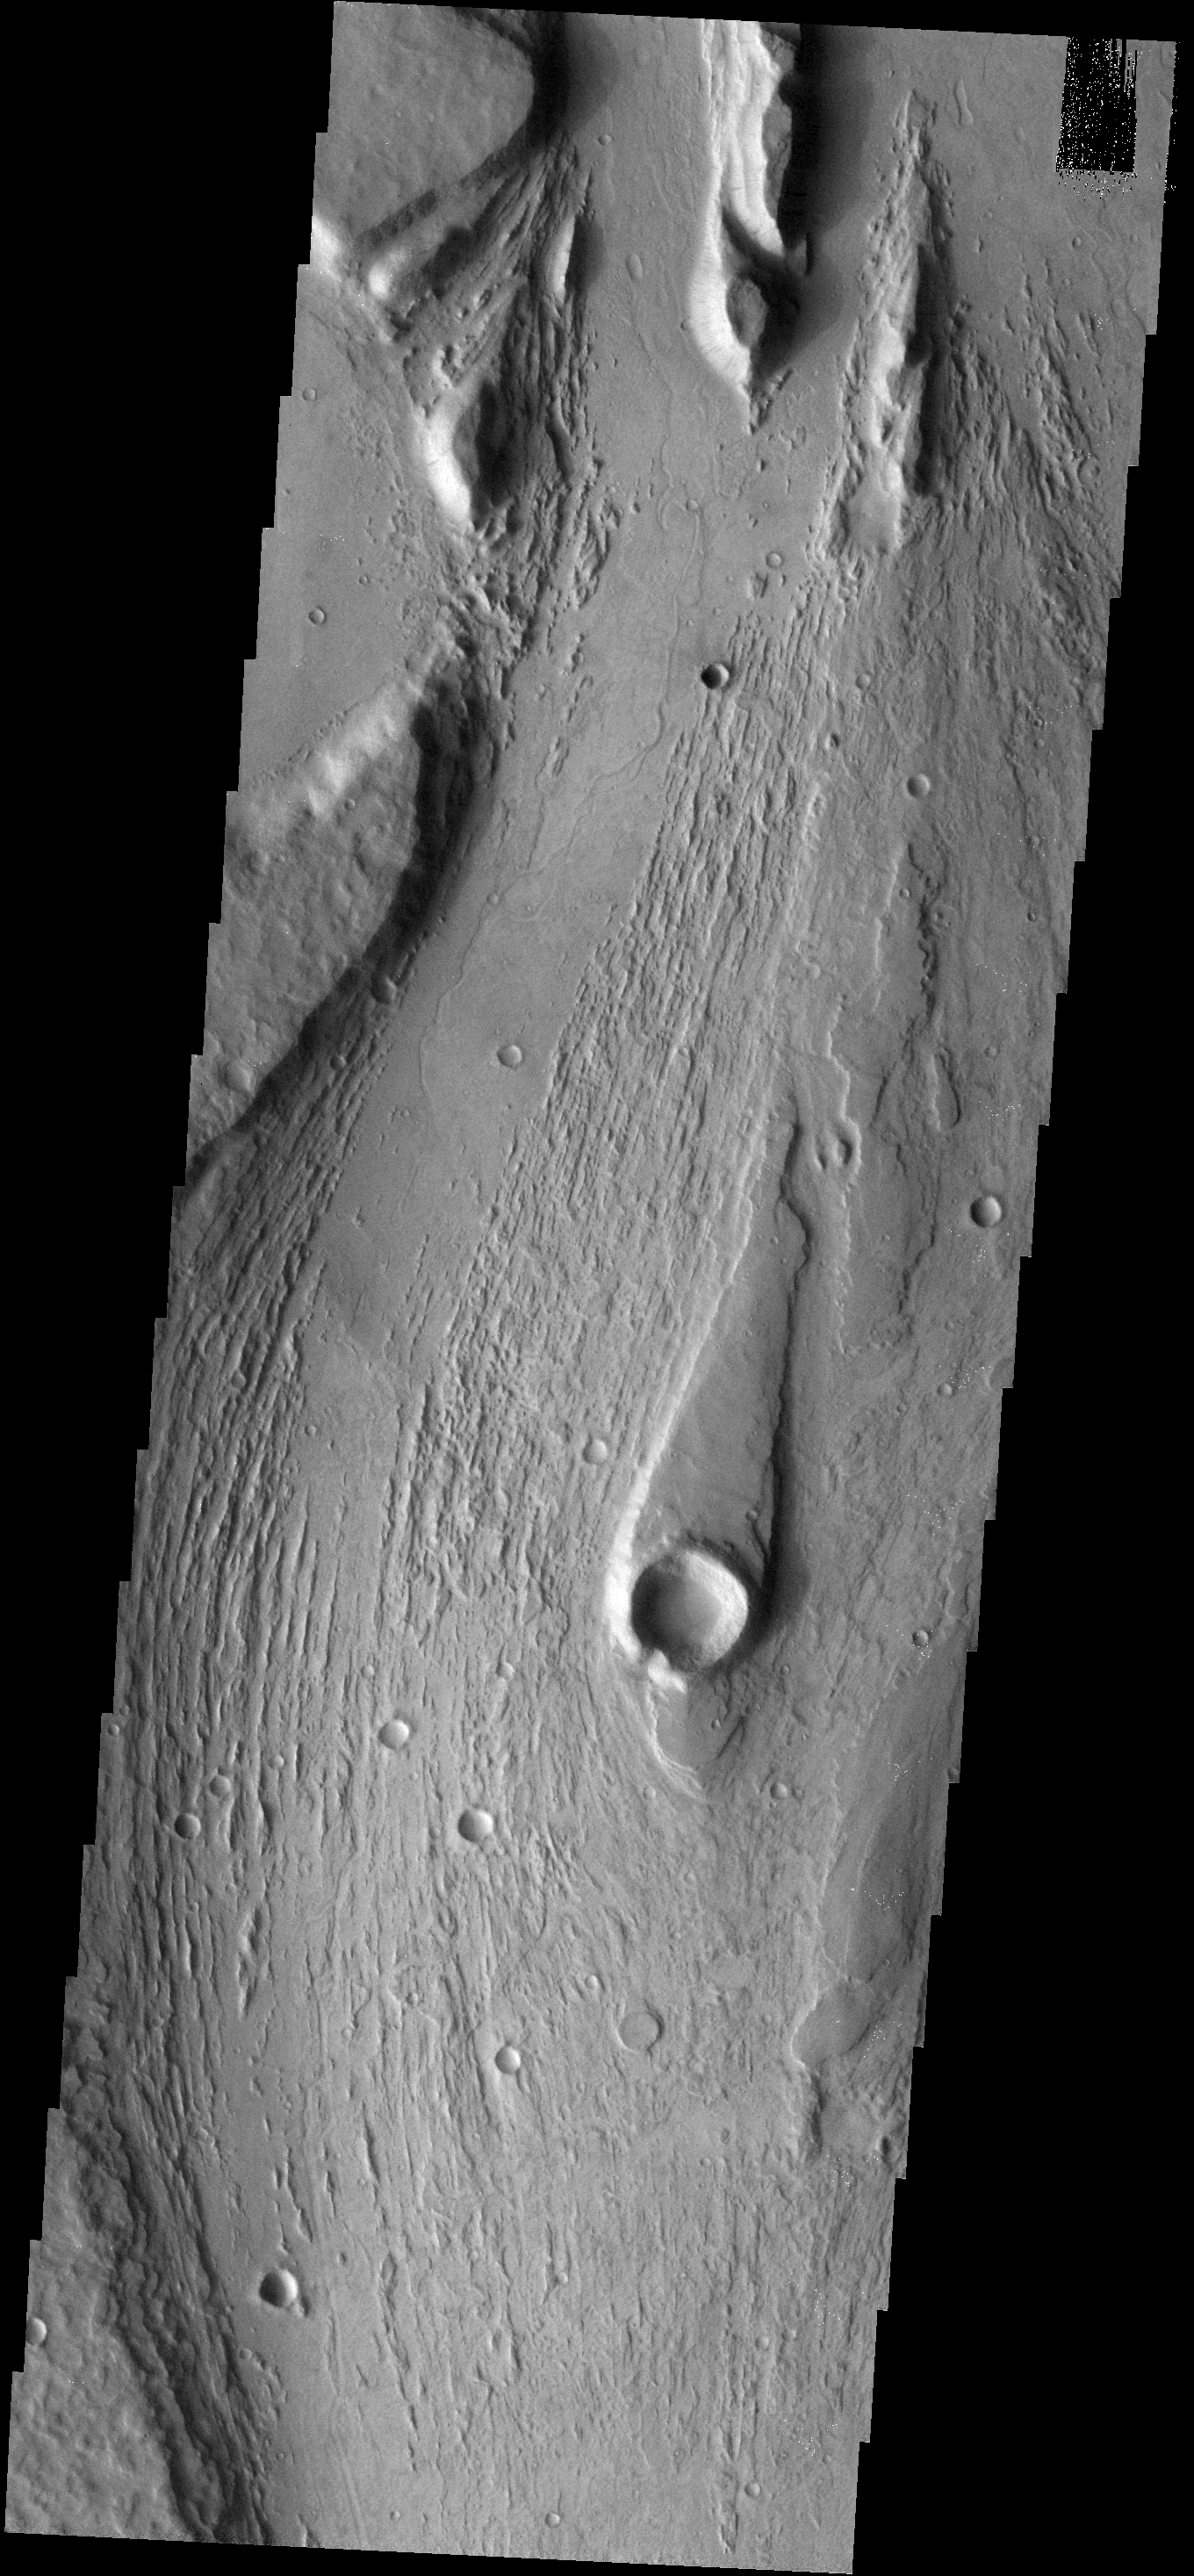

Mangala Vallis

This image shows part of Managala Vallis, including a streamlined island. The narrow tail of the island points downstream.

Image information: VIS instrument. Latitude -15.4N, Longitude 209.9E. 18 meter/pixel resolution.

Please see the THEMIS Data Citation Note for details on crediting THEMIS images.

Note: this THEMIS visual image has not been radiometrically nor geometrically calibrated for this preliminary release. An empirical correction has been performed to remove instrumental effects. A linear shift has been applied in the cross-track and down-track direction to approximate spacecraft and planetary motion. Fully calibrated and geometrically projected images will be released through the Planetary Data System in accordance with Project policies at a later time.

NASA’s Jet Propulsion Laboratory manages the 2001 Mars Odyssey mission for NASA’s Office of Space Science, Washington, D.C. The Thermal Emission Imaging System (THEMIS) was developed by Arizona State University, Tempe, in collaboration with Raytheon Santa Barbara Remote Sensing. The THEMIS investigation is led by Dr. Philip Christensen at Arizona State University. Lockheed Martin Astronautics, Denver, is the prime contractor for the Odyssey project, and developed and built the orbiter. Mission operations are conducted jointly from Lockheed Martin and from JPL, a division of the California Institute of Technology in Pasadena.

Credit: NASA/JPL/ASU